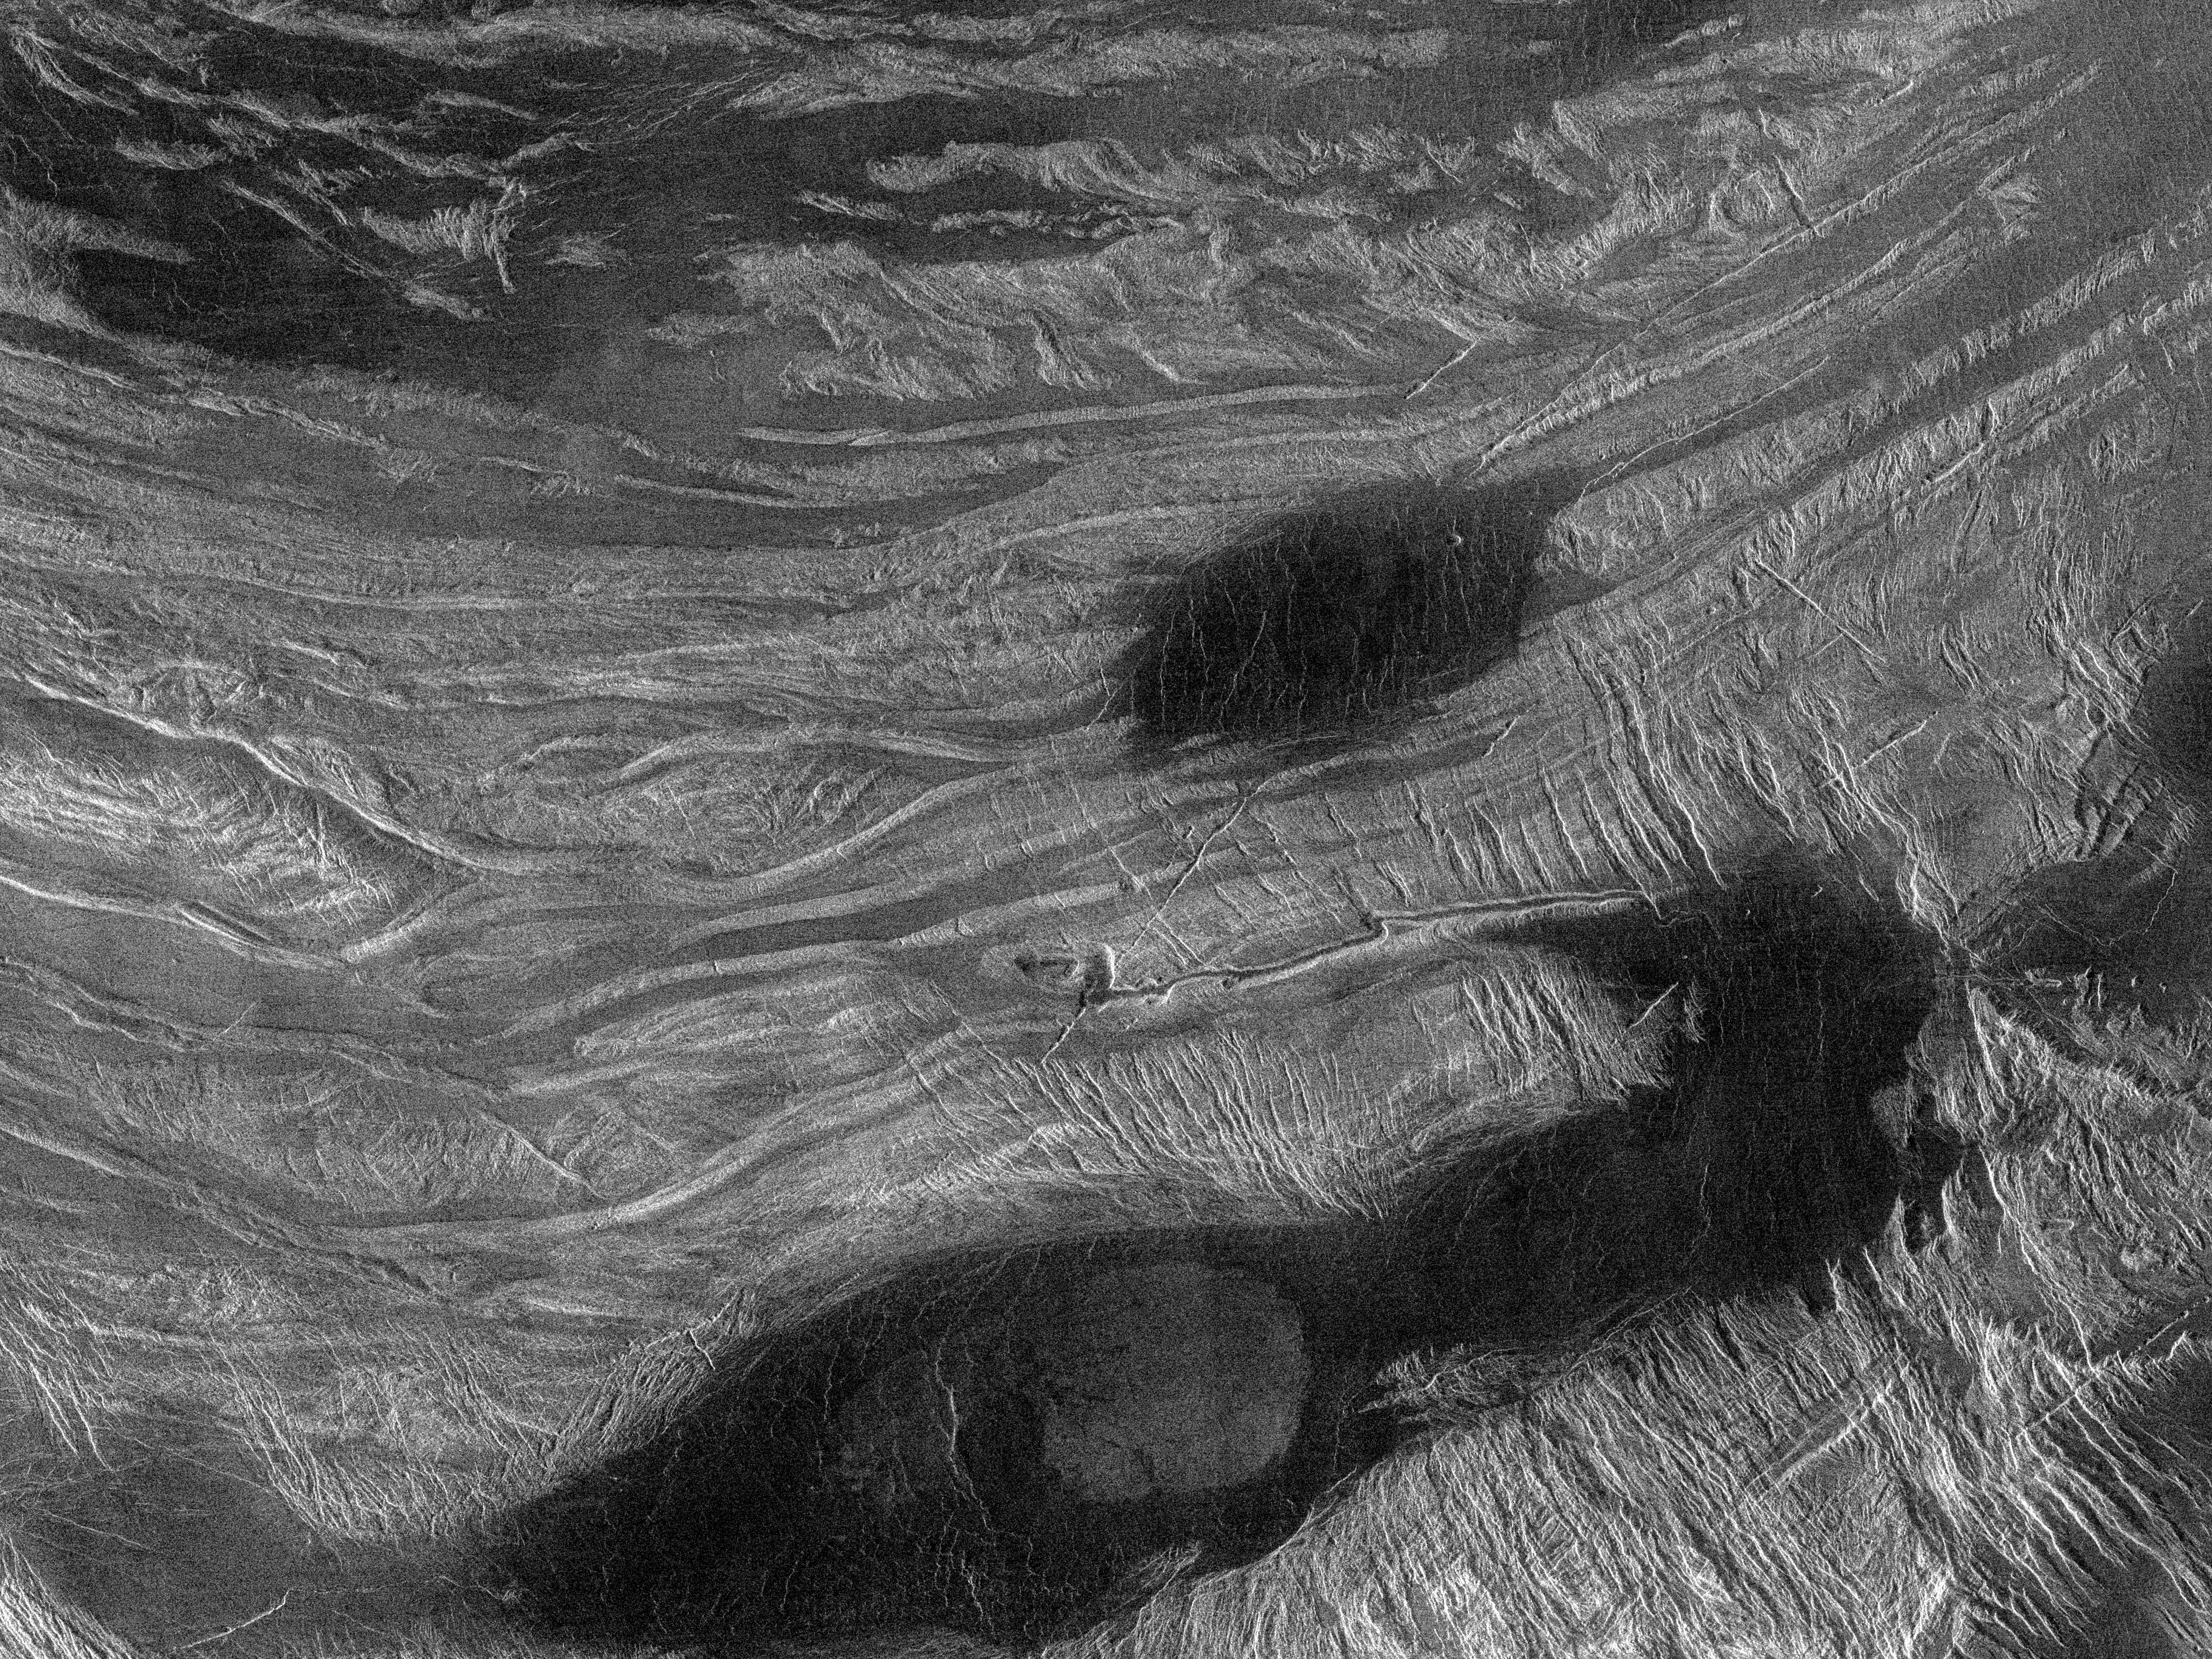

Venus – Ovda Regio

This Magellan image shows part of the northern boundary of Ovda Regio, one of the large highlands ringing the equator of Venus. The scene consists largely of low-relief, rounded linear ridges. These ridges, 8-15 kilometers (5-9 miles) in width and 30-60 kilometers (20-40 miles) long, lie mostly along a 100-200 kilometer (60-120 mile) wide slope where the elevation drops 3 kilometers (2 miles) from Ovda Regio to the surrounding plains. Some of the ridges have been cut at right angles by extension fractures. Dark material, either lava or windblown dirt, fills the region between the ridges. The curvilinear, banded nature of these ridges suggests that crustal shortening, roughly oriented north-south, is largely responsible for their formation. Such crustal shortening was unexpected by Magellan scientists, who believed that Ovda Region, a likely site of hot upwelling from the interior of Venus, should be dominated by volcanism and crustal extension. This image, centered approximately at 1 degree north, 81 degrees east, measures 300 kilometers (190 miles) by 225 kilometers (140 miles) and was acquired by Magellan in November 1990.

Credit: NASA/JPL